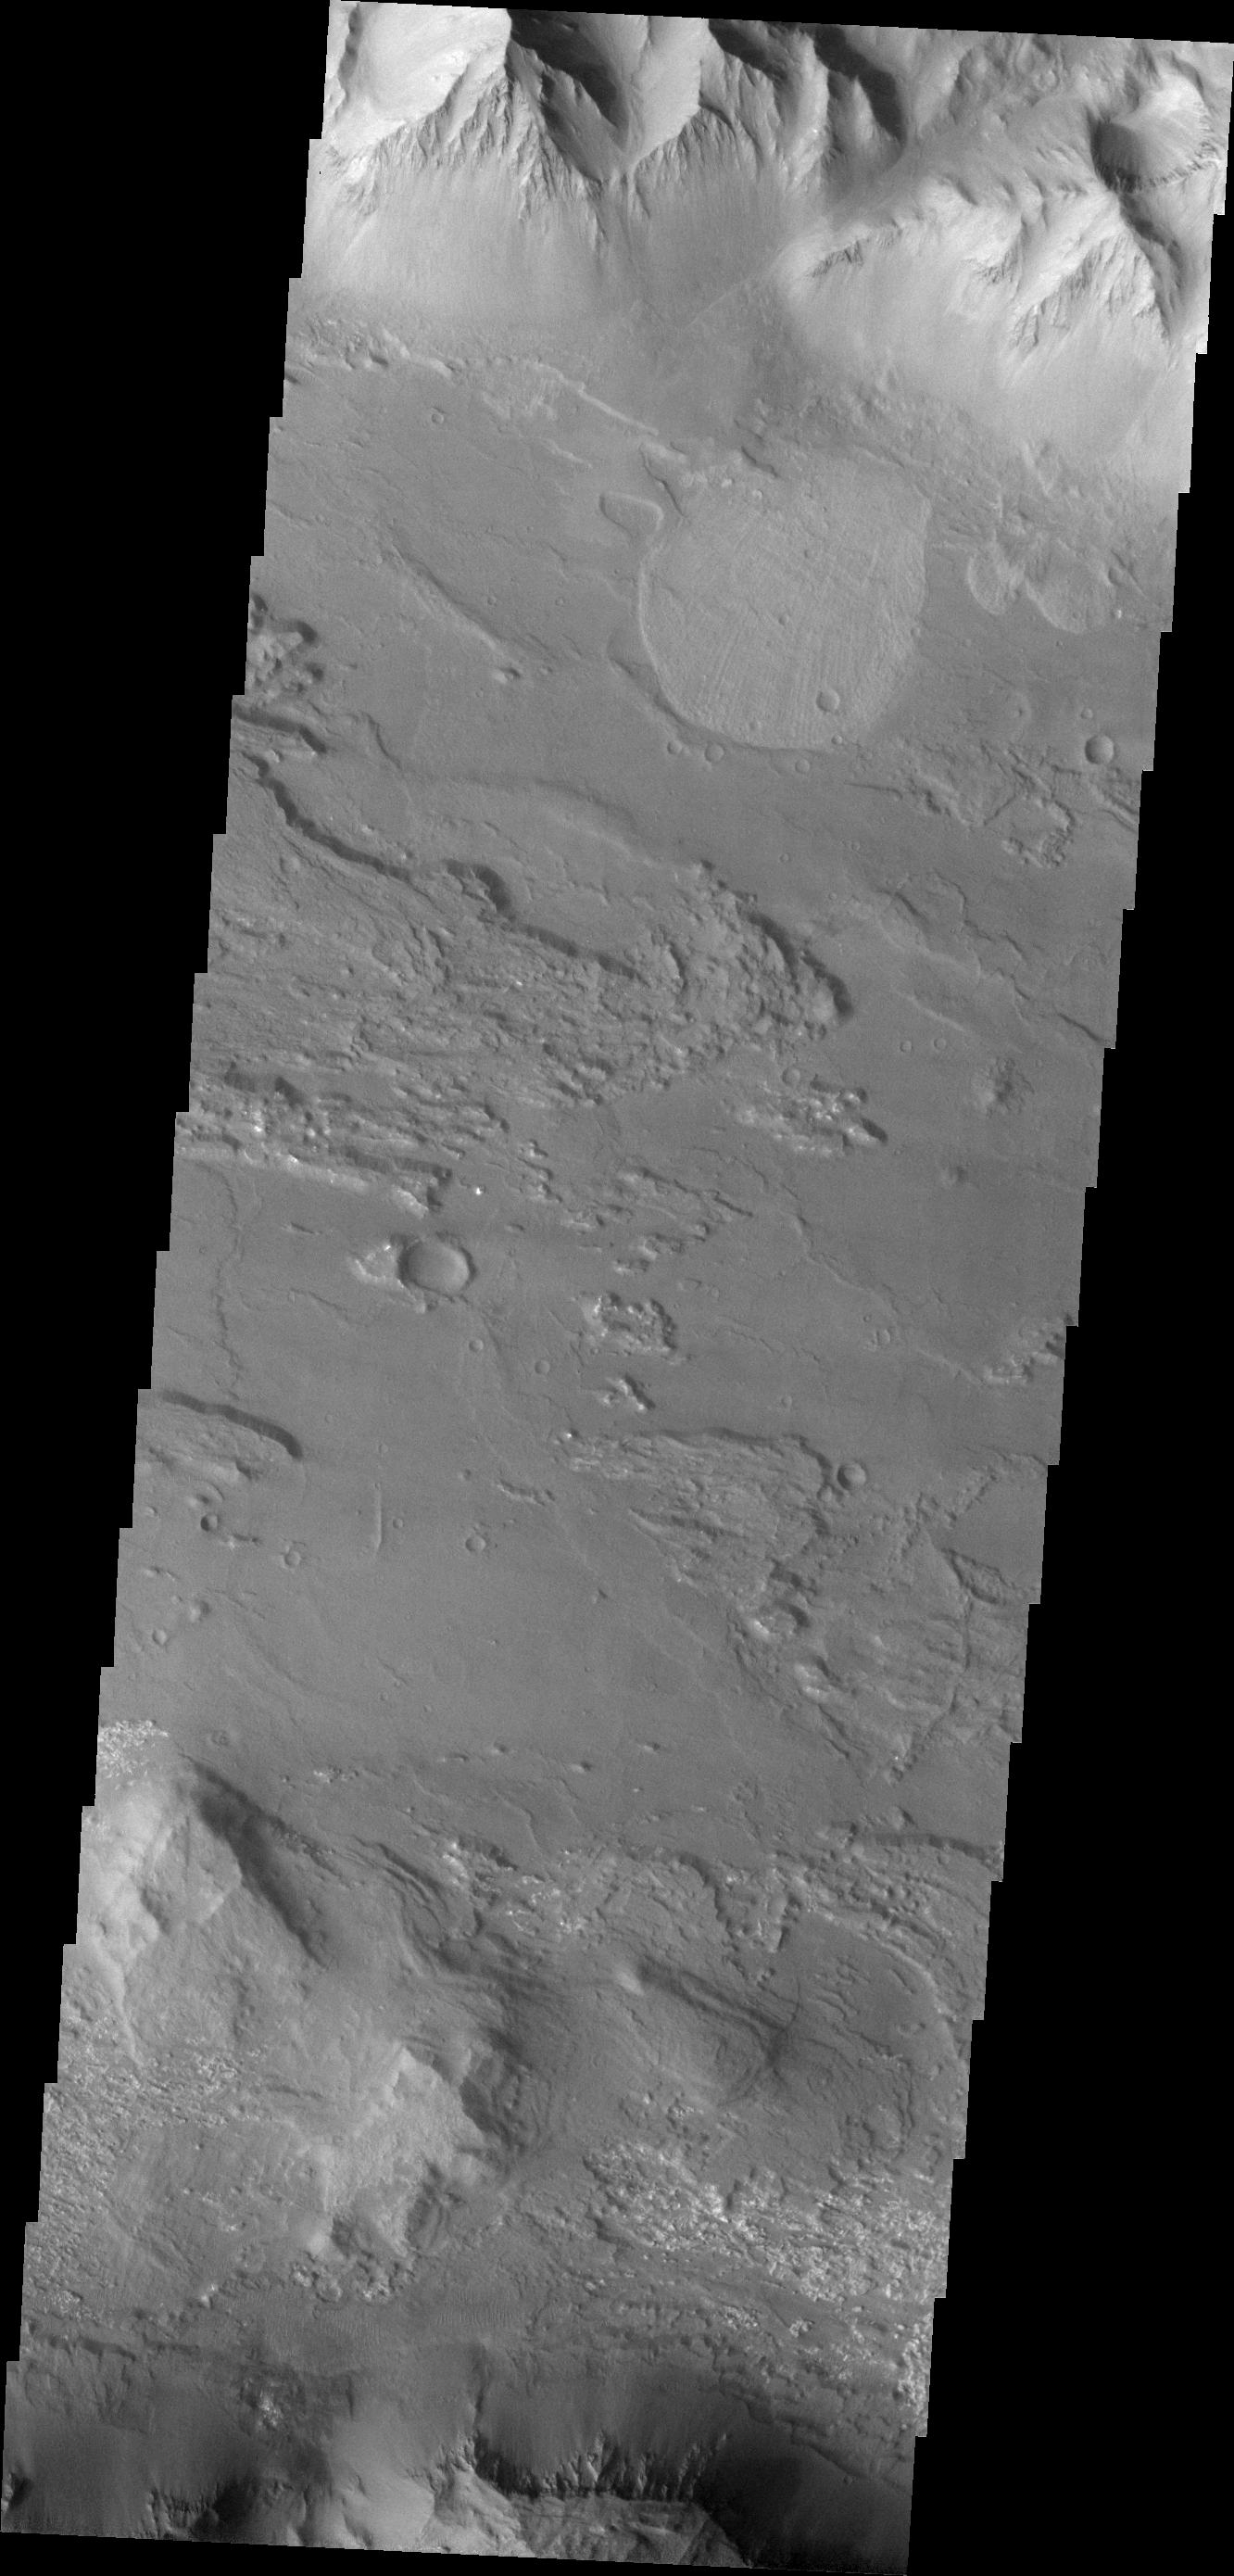

Investigating Mars: Coprates Chasma

Coprates Chasma is one of the numerous canyons that make up Valles Marineris. The chasma stretches for 960 km (600 miles) from Melas Chasma to the west and Capri Chasma to the east. Landslide deposits, layered materials and sand dunes cover a large portion of the chasma floor. This image is located in central Coprates Chasma. The image shows multiple landslide features, which form the bright lobed shaped deposits at the bottom of the canyon cliff face (top of image). The linear grooves on the top of the large landslide deposit were formed as the material came to rest on the canyon floor. The other features on the chasma floor are layered materials that have been weathered.

The Odyssey spacecraft has spent over 15 years in orbit around Mars, circling the planet more than 69000 times. It holds the record for longest working spacecraft at Mars. THEMIS, the IR/VIS camera system, has collected data for the entire mission and provides images covering all seasons and lighting conditions. Over the years many features of interest have received repeated imaging, building up a suite of images covering the entire feature. From the deepest chasma to the tallest volcano, individual dunes inside craters and dune fields that encircle the north pole, channels carved by water and lava, and a variety of other feature, THEMIS has imaged them all. For the next several months the image of the day will focus on the Tharsis volcanoes, the various chasmata of Valles Marineris, and the major dunes fields. We hope you enjoy these images!

Credit: NASA/JPL-Caltech/ASU